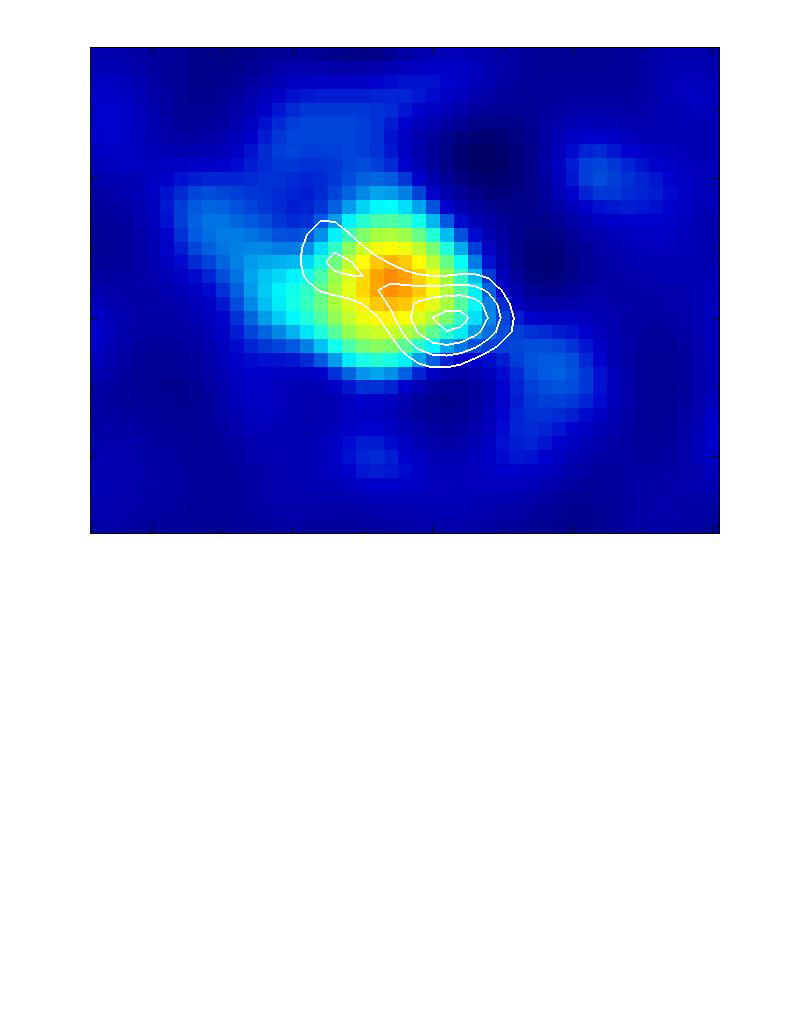

Protostellar Disk L1157

These observations of interstellar dark cloud L1157, located in the Cepheus constellation, were made using Caltech’s Owens Valley Millimeter Array near Bishop, California.

The multi-colored area shows a dust disk surrounding a newborn star. The red-orange area at the center represents the brightest region, which contains the young star. It is surrounded by the cooler, dusty disk, which appears as yellow, green and blue. The diameter of the disk is about 20 times larger than our entire solar system.

The white lines trace the radio wave emission of methanol. Note that the methanol emission comes only from the outer parts of the disk. That is the zone where a warm shock occurs when the cloud material moves in toward the star and meets up with the outer surface of the disk.

Credit: NASA/JPL-Caltech